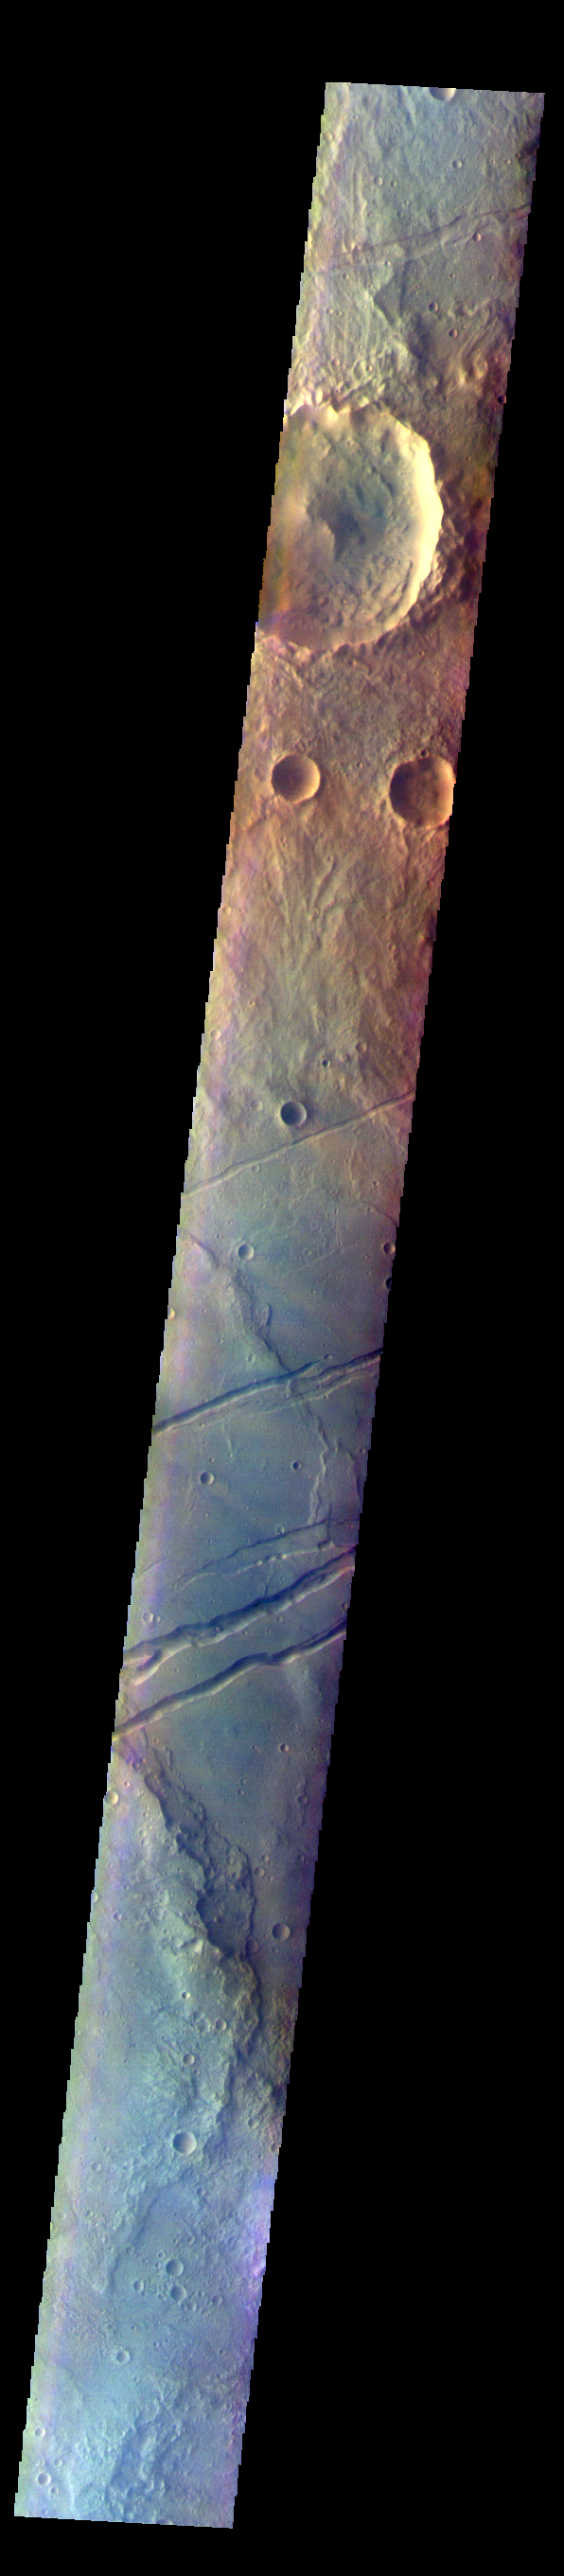

Sirenum Fossae – False Color

The THEMIS VIS camera contains 5 filters. The data from different filters can be combined in multiple ways to create a false color image. These false color images may reveal subtle variations of the surface not easily identified in a single band image. Today’s false color image shows part of Sirenum Fossae. The linear depressions in this VIS image are tectonic graben. Graben are formed by extension of the crust and faulting. When large amounts of pressure or tension are applied to rocks on timescales that are fast enough that the rock cannot respond by deforming, the rock breaks along faults. In the case of a graben, two parallel faults are formed by extension of the crust and the rock in between the faults drops downward into the space created by the extension. Several graben are visible in this THEMIS VIS image, trending from north-northeast to south-southwest. Because the faults defining the graben are formed parallel to the direction of the applied stress, we know that extensional forces were pulling the crust apart in the west-northwest/east-southeast direction. The Sirenum Fossae graben are 2735km (1700 miles) long.

The THEMIS VIS camera is capable of capturing color images of the Martian surface using five different color filters. In this mode of operation, the spatial resolution and coverage of the image must be reduced to accommodate the additional data volume produced from using multiple filters. To make a color image, three of the five filter images (each in grayscale) are selected. Each is contrast enhanced and then converted to a red, green, or blue intensity image. These three images are then combined to produce a full color, single image. Because the THEMIS color filters don’t span the full range of colors seen by the human eye, a color THEMIS image does not represent true color. Also, because each single-filter image is contrast enhanced before inclusion in the three-color image, the apparent color variation of the scene is exaggerated. Nevertheless, the color variation that does appear is representative of some change in color, however subtle, in the actual scene. Note that the long edges of THEMIS color images typically contain color artifacts that do not represent surface variation.

Credit: NASA/JPL-Caltech/ASU